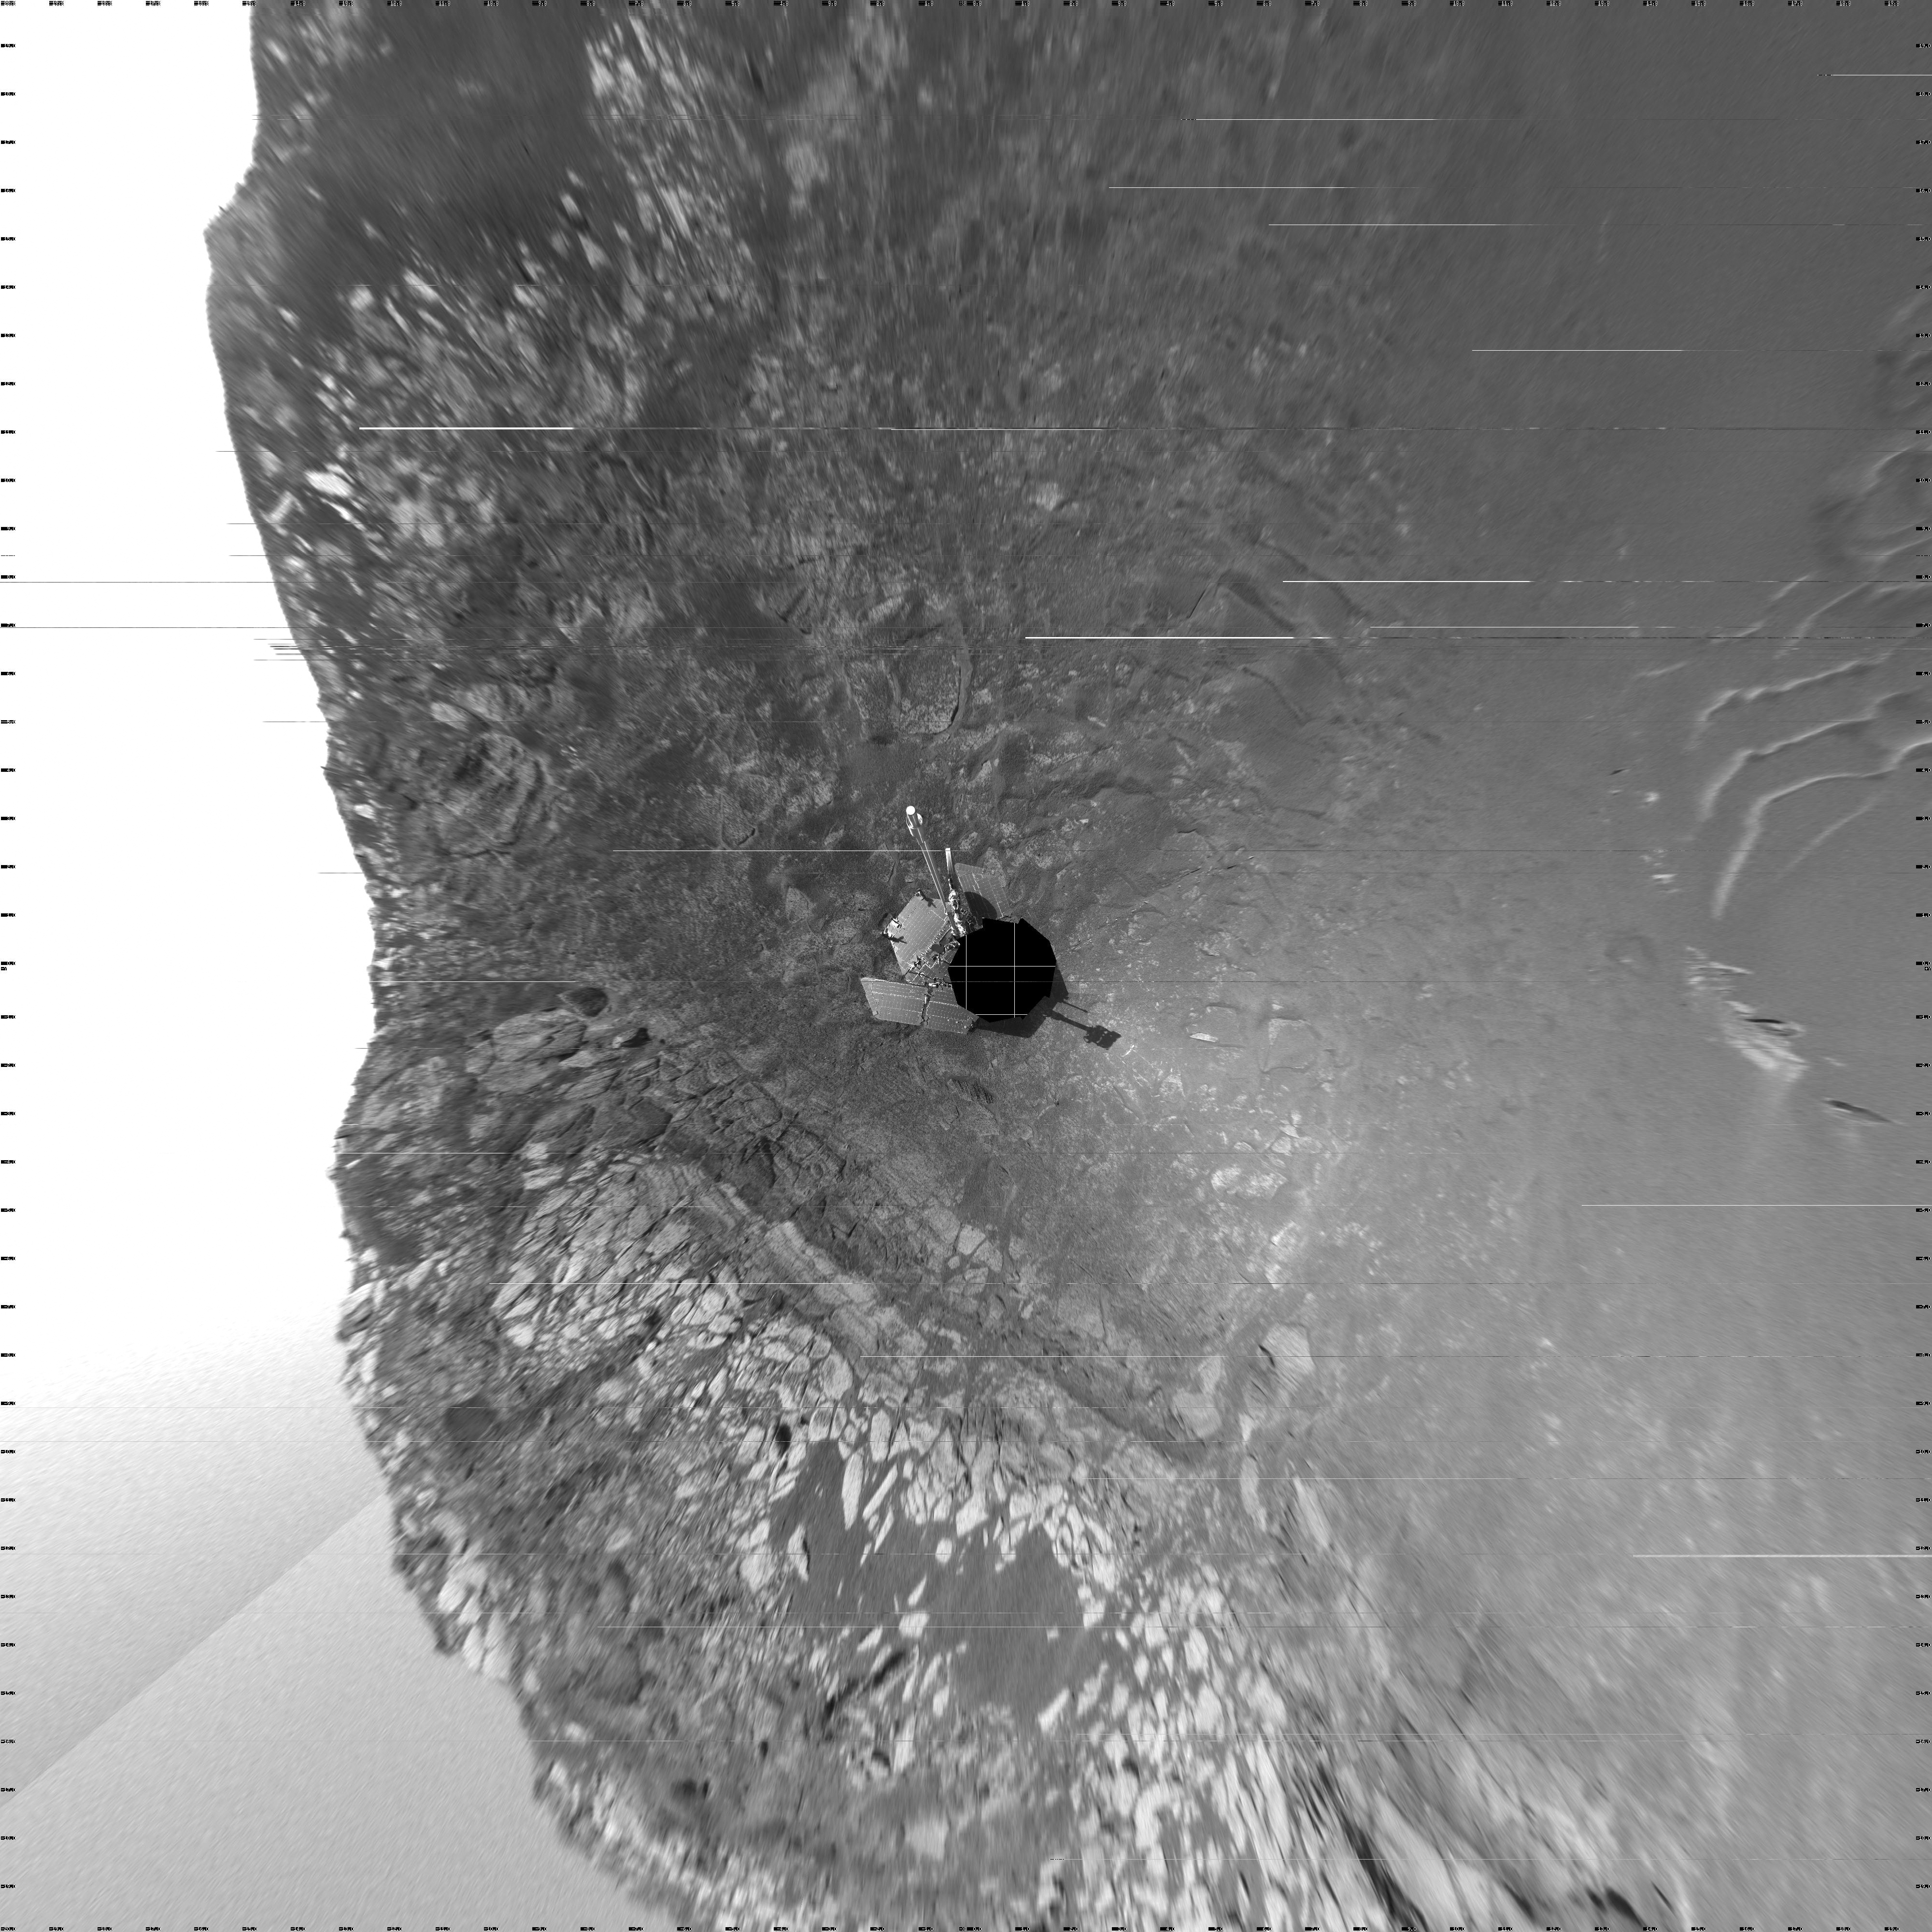

‘Endurance’ All Around Vertical)

This 360-degree view of the terrain surrounding NASA’s Mars Exploration Rover Opportunity was taken on the rover’s 171st sol on Mars (July 17, 2004). It was assembled from images taken by the rover’s navigation camera at a position referred to as “site 33.” Opportunity had driven 11 meters (36 feet) into “Endurance Crater.” The view is a vertical projection with geometrical seam correction.

Credit: NASA/JPL